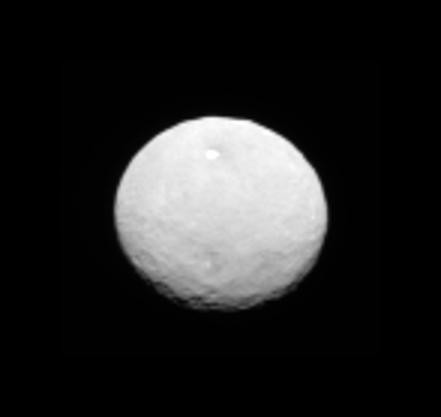

Animation of Ceres

This animation showcases a series of images NASA’s Dawn spacecraft took on approach to Ceres on Feb. 4, 2015 at a distance of about 90,000 miles (145,000 kilometers) from the dwarf planet. These latest pictures of Ceres are the sharpest to date, at a resolution of 8.5 miles (14 kilometers) per pixel.

Dawn’s mission to Vesta and Ceres is managed by the Jet Propulsion Laboratory for NASA’s Science Mission Directorate in Washington. Dawn is a project of the directorate’s Discovery Program, managed by NASA’s Marshall Space Flight Center in Huntsville, Alabama. UCLA is responsible for overall Dawn mission science. Orbital Sciences Corp. of Dulles, Virginia, designed and built the spacecraft. JPL is managed for NASA by the California Institute of Technology in Pasadena. The framing cameras were provided by the Max Planck Institute for Solar System Research, Göttingen, Germany, with significant contributions by the German Aerospace Center (DLR) Institute of Planetary Research, Berlin, and in coordination with the Institute of Computer and Communication Network Engineering, Braunschweig. The visible and infrared mapping spectrometer was provided by the Italian Space Agency and the Italian National Institute for Astrophysics, built by Selex ES, and is managed and operated by the Italian Institute for Space Astrophysics and Planetology, Rome. The gamma ray and neutron detector was built by Los Alamos National Laboratory, New Mexico, and is operated by the Planetary Science Institute, Tucson, Arizona.

Credit: NASA/JPL-Caltech/UCLA/MPS/DLR/IDA/PSI